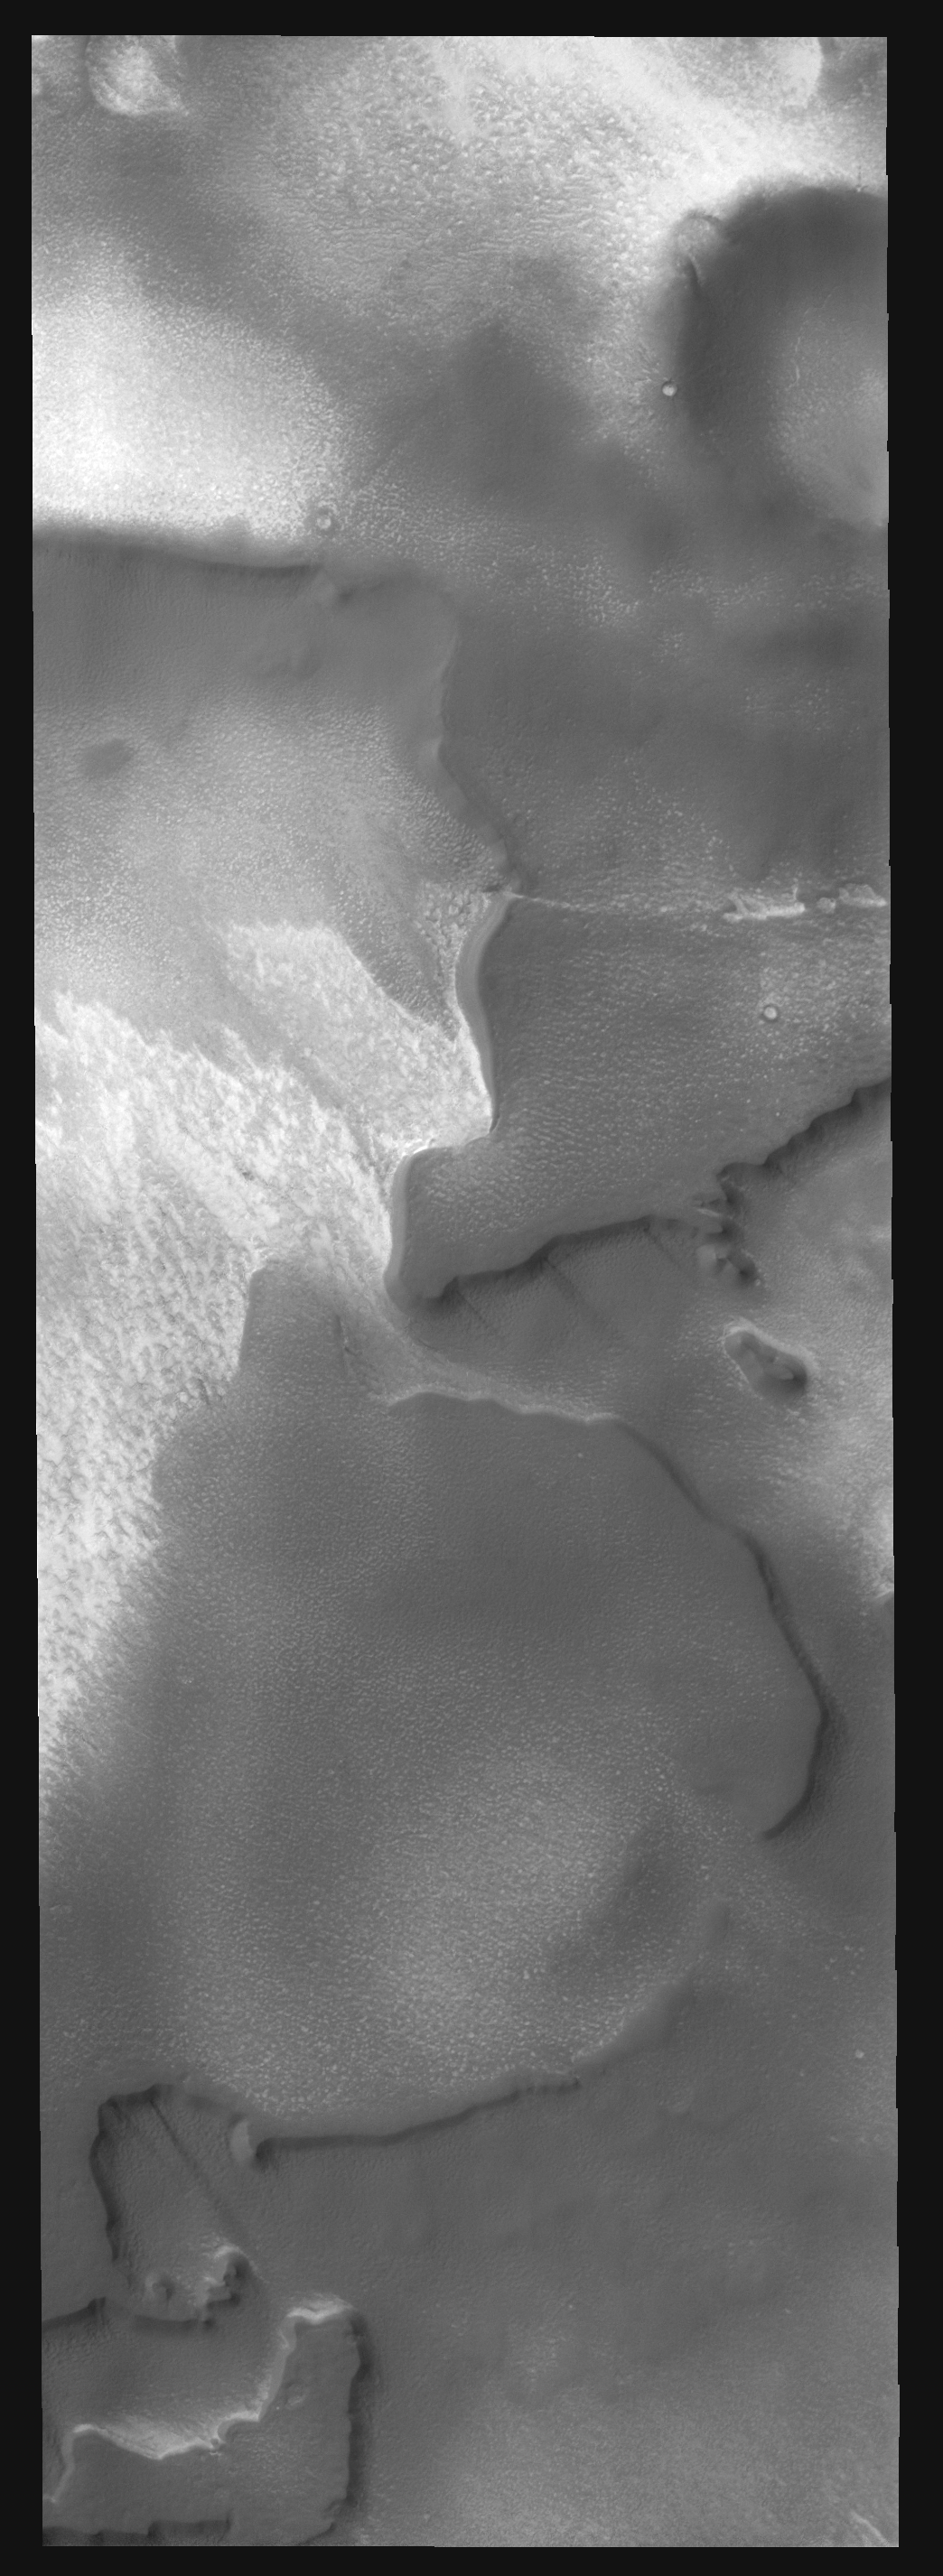

Polar Variety

This VIS image of the south polar region contains a variety of features including mesas, craters, surfaces with different textures and a couple of windstreaks.

Image information: VIS instrument. Latitude 80.2S, Longitude 323.4E. 17 meter/pixel resolution.

Note: this THEMIS visual image has not been radiometrically nor geometrically calibrated for this preliminary release. An empirical correction has been performed to remove instrumental effects. A linear shift has been applied in the cross-track and down-track direction to approximate spacecraft and planetary motion. Fully calibrated and geometrically projected images will be released through the Planetary Data System in accordance with Project policies at a later time.

NASA’s Jet Propulsion Laboratory manages the 2001 Mars Odyssey mission for NASA’s Office of Space Science, Washington, D.C. The Thermal Emission Imaging System (THEMIS) was developed by Arizona State University, Tempe, in collaboration with Raytheon Santa Barbara Remote Sensing. The THEMIS investigation is led by Dr. Philip Christensen at Arizona State University. Lockheed Martin Astronautics, Denver, is the prime contractor for the Odyssey project, and developed and built the orbiter. Mission operations are conducted jointly from Lockheed Martin and from JPL, a division of the California Institute of Technology in Pasadena.

Credit: NASA/JPL/ASU